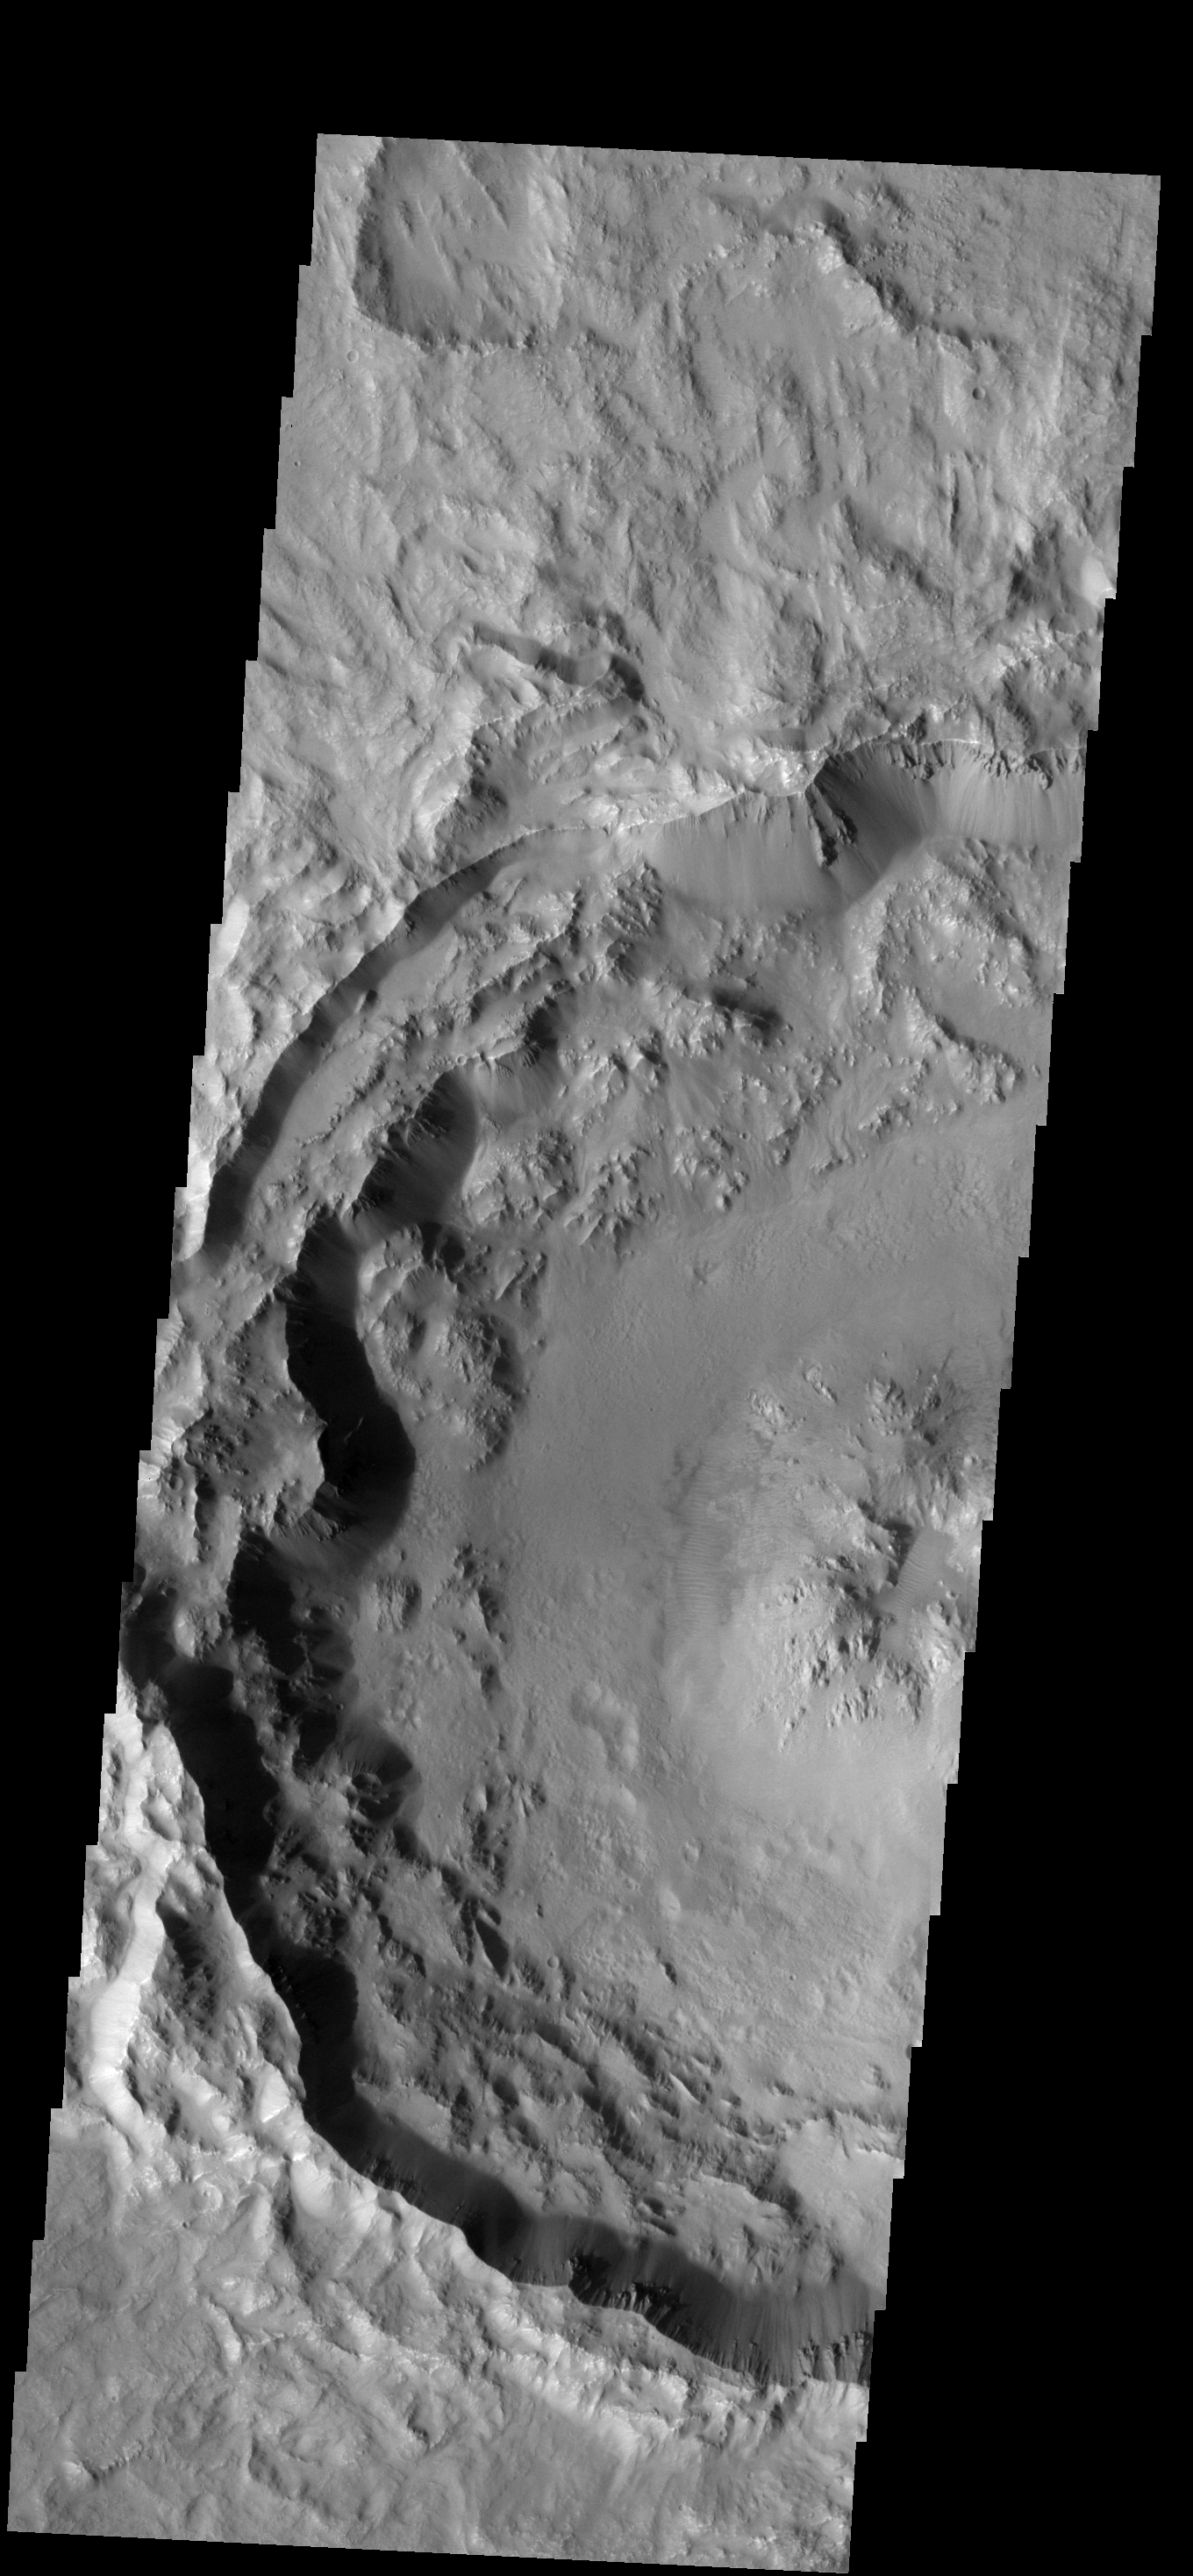

Recent Impact

The rim and floor of this southern crater are relatively unmodified, indicating that this crater is younger than its more weathered neighbors.

Image information: VIS instrument. Latitude -18.4N, Longitude 98.6E. 18 meter/pixel resolution.

Please see the THEMIS Data Citation Note for details on crediting THEMIS images.

Note: this THEMIS visual image has not been radiometrically nor geometrically calibrated for this preliminary release. An empirical correction has been performed to remove instrumental effects. A linear shift has been applied in the cross-track and down-track direction to approximate spacecraft and planetary motion. Fully calibrated and geometrically projected images will be released through the Planetary Data System in accordance with Project policies at a later time.

NASA’s Jet Propulsion Laboratory manages the 2001 Mars Odyssey mission for NASA’s Office of Space Science, Washington, D.C. The Thermal Emission Imaging System (THEMIS) was developed by Arizona State University, Tempe, in collaboration with Raytheon Santa Barbara Remote Sensing. The THEMIS investigation is led by Dr. Philip Christensen at Arizona State University. Lockheed Martin Astronautics, Denver, is the prime contractor for the Odyssey project, and developed and built the orbiter. Mission operations are conducted jointly from Lockheed Martin and from JPL, a division of the California Institute of Technology in Pasadena.

Credit: NASA/JPL/ASU